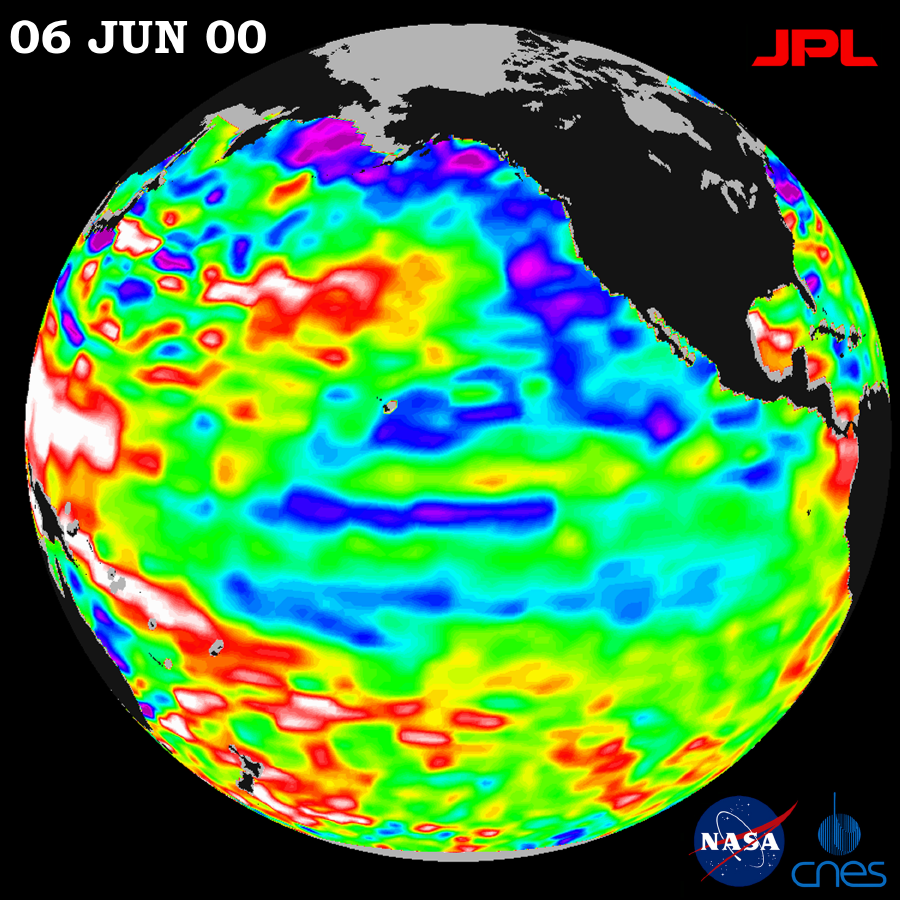

TOPEX/El Niño Watch – Strong, Long-lasting La Niña Just Fading Away, June 19, 2000

After dominating the tropical Pacific Ocean for more than two years, the 1998-2000 La Niña “cool pool” is continuing its slow fade and seems to be retiring from the climate stage, according to the latest satellite data from the U.S.-French TOPEX/Poseidon mission.

These data, taken during a 10-day cycle of collection ending June 9, show that the equatorial Pacific continues to warm up and is returning to normal (green) as this latest, persistent, two-year La Niña episode is coming to an end. Only a few patches of cooler, lower sea levels (seen in blue and purple) remain across the tropics. It should be noted that in June 1999, La Niña barely had a pulse, but was resuscitated in fall 1999. (See June 1999 press release on that topic at http://www.jpl.nasa.gov/elnino/990629.html.)

The blue areas are between 5 and 13 centimeters (2 and 5 inches) below normal, whereas the purple areas range from 14 to 18 centimeters (6 to 7 inches) below normal. In the far-western tropical Pacific Ocean, the ocean remains higher and warmer than normal. In summary, it appears that the global climate system is finally emerging from the past three years of dramatic swings from the extra-large El Niño of 1997/1998, which was followed by two unusually cool and persistent La Niña years, according to scientists at NASA’s Jet Propulsion Laboratory.

But as the northern hemisphere summer begins, above-normal sea surface heights and warmer ocean temperatures (indicated by the red and white areas) still blanket the western equatorial Pacific and much of the north and south mid-Pacific. Red areas are about 10 centimeters (4 inches) above normal; white areas show the sea surface height is between 14 and 32 centimeters (6 to 13 inches) above normal. This contrasts with the Bering Sea and Gulf of Alaska region southward along the western coast of North America, where lower-than-normal sea levels and cool ocean temperatures continue, although this pattern is also weakening. A possible switch in this larger-than-El Niño/La Niña, slower-changing pattern — the Pacific Decadal Oscillation — was first noticed by many scientists in late 1998. See a January 2000 press release on that topic at http://www.jpl.nasa.gov/elnino/20000118.html, or for further information and graphics about the Pacific Decadal Oscillation, see http://topex-www.jpl.nasa.gov/discover/PDO.html.

“Let’s not forget that the legacy of two years of La Niña will be with us this summer and into the fall,” said JPL oceanographer Dr. William Patzert. “Much of the nation’s farmland is really dry in many regions. The reality is that the atmosphere is still acting as though La Niña remains.” The National Oceanic and Atmospheric Administration’s (NOAA) National Weather Service has forecasted continuing drought for much of the midwestern and southeastern United States and an active hurricane season for our coming summer. NOAA seasonal forecasts can be found at http://www.cpc.ncep.noaa.gov.

The U.S.-French TOPEX/Poseidon mission is managed by JPL for the NASA’s Earth Science Enterprise, Washington, D.C. JPL is a division of the California Institute of Technology in Pasadena.

Credit: NASA/JPL